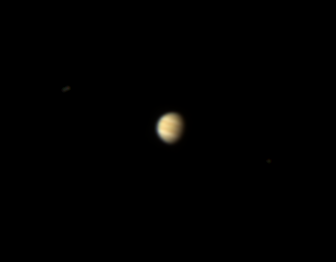

Hello Again, Jupiter!

The brick red, white and brown cloud bands of Jupiter are seen here from Saturn orbit. The Cassini spacecraft’s powerful imaging cameras were specially designed to photograph nearby bodies (cosmically speaking) in the Saturn system, but as this image demonstrates, the cameras are actually telescopes.

Jupiter is imaged here from more than 11 times the distance between Earth and the Sun, or slightly farther than the average Earth-Saturn distance. As demonstrated by PIA08324, Earth is only about a pixel across when viewed from Saturn by Cassini.

Cassini’s parting glance at Jupiter, following the spacecraft’s 2000 flyby and gravity assist, is PIA03451.

Images taken using red, green and blue spectral filters were combined to create this natural color view. The images were taken with the Cassini spacecraft narrow-angle camera on Feb. 8, 2007 at a distance of approximately 1.8 billion kilometers (1.1 billion miles) from Jupiter and at a Sun-Jupiter-spacecraft, or phase, angle of 50 degrees. Scale in the original image was about 10,000 kilometers (6,000 miles) per pixel. The image was contrast enhanced and magnified by a factor of two and a half to enhance the visibility of cloud features on the planet.

The Cassini-Huygens mission is a cooperative project of NASA, the European Space Agency and the Italian Space Agency. The Jet Propulsion Laboratory, a division of the California Institute of Technology in Pasadena, manages the mission for NASA’s Science Mission Directorate, Washington, D.C. The Cassini orbiter and its two onboard cameras were designed, developed and assembled at JPL. The imaging operations center is based at the Space Science Institute in Boulder, Colo.

Credit: NASA/JPL/Space Science Institute